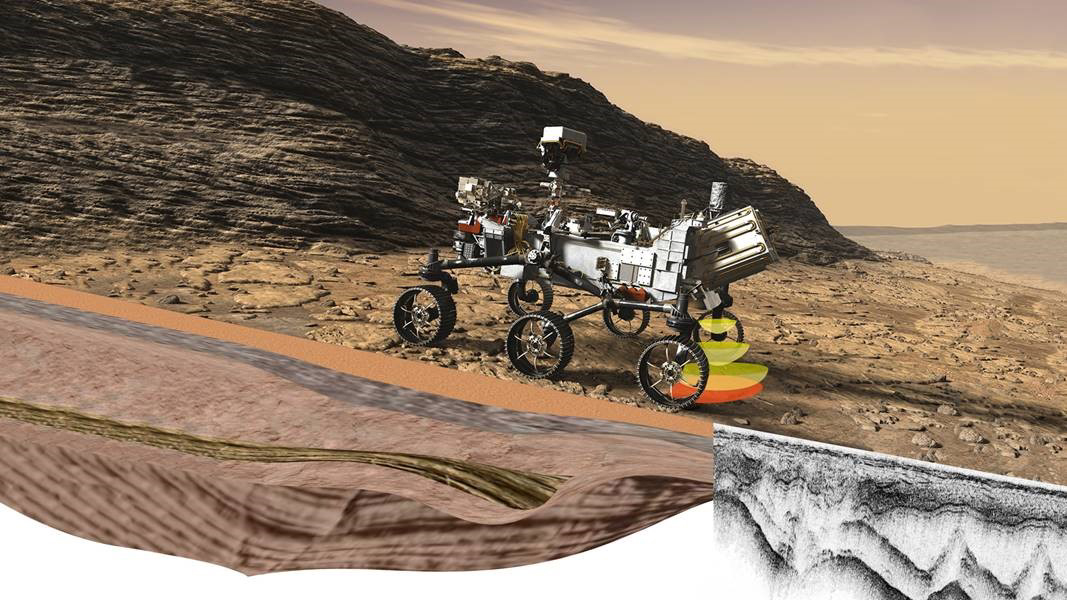

RIMFAX at Work on NASA’s Perseverance (Illustration)

Perseverance’s Radar Imager for Mars’ Subsurface Experiment (RIMFAX) uses radar waves to probe the ground, revealing the unexplored world that lies beneath the Martian surface.

The first ground-penetrating radar set on the surface of Mars, RIMFAX can provide a highly detailed view of subsurface structures down to at least 30 feet (10 meters) underground. In doing so, the instrument will reveal hidden layers of geology and help find clues to past environments on Mars, especially those with conditions necessary for supporting life.

Mars 2020 is part of a larger program that includes missions to the Moon as a way to prepare for human exploration of the Red Planet. Charged with returning astronauts to the Moon by 2024, NASA will establish a sustained human presence on and around the Moon by 2028 through NASA’s Artemis lunar exploration plans.

NASA’s Jet Propulsion Laboratory in Southern California built and will manage operations of the Mars 2020 Perseverance rover for NASA.

Credit: NASA/JPL-Caltech/FFI